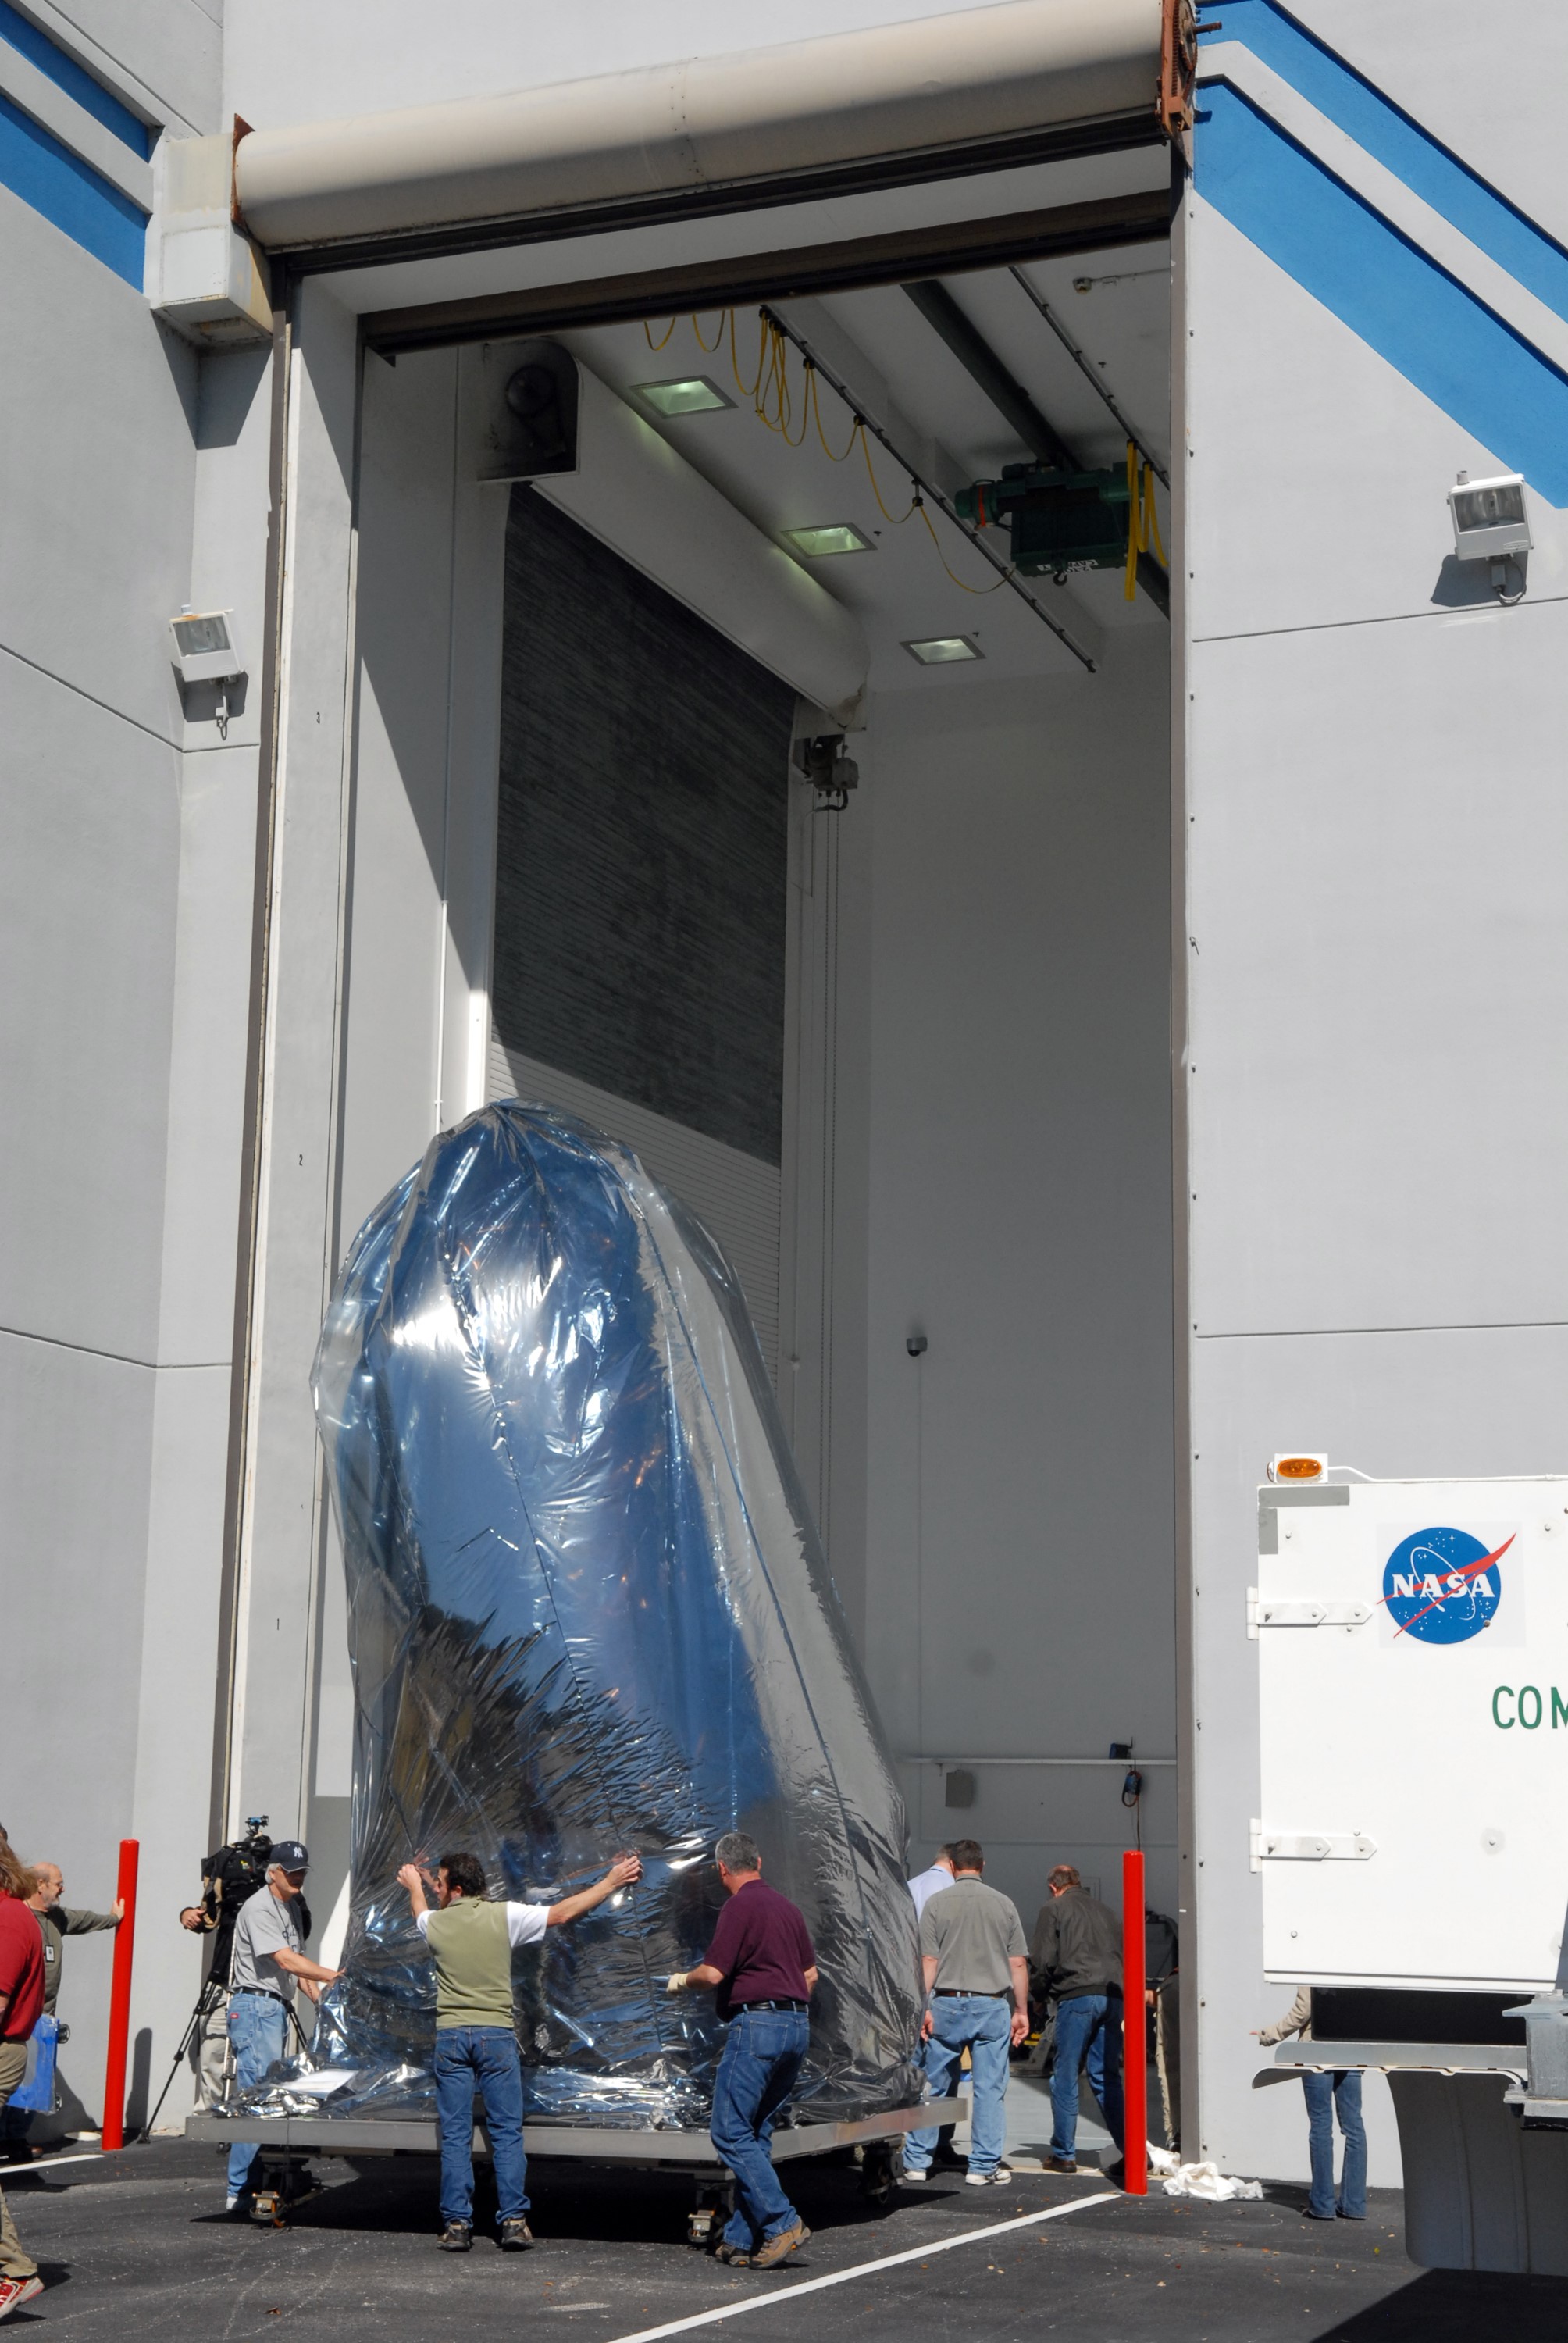

CAPE CANAVERAL, Fla. – Thoroughly wrapped for travel, NASA's Kepler spacecraft is moved into the Hazardous Processing Facility at Astrotech in Titusville, Fla., for fueling. Kepler is designed to survey more than 100,000 stars in our galaxy to determine the number of sun-like stars that have Earth-size and larger planets, including those that lie in a star's "habitable zone," a region where liquid water, and perhaps life, could exist. If these Earth-size worlds do exist around stars like our sun, Kepler is expected to be the first to find them and the first to measure how common they are. The liftoff of Kepler aboard a Delta II rocket is currently planned for 10:48 p.m. EST March 5 from Space Launch Complex 17 on Cape Canaveral Air Force Station.

Credit: NASA/Tim Jacobs